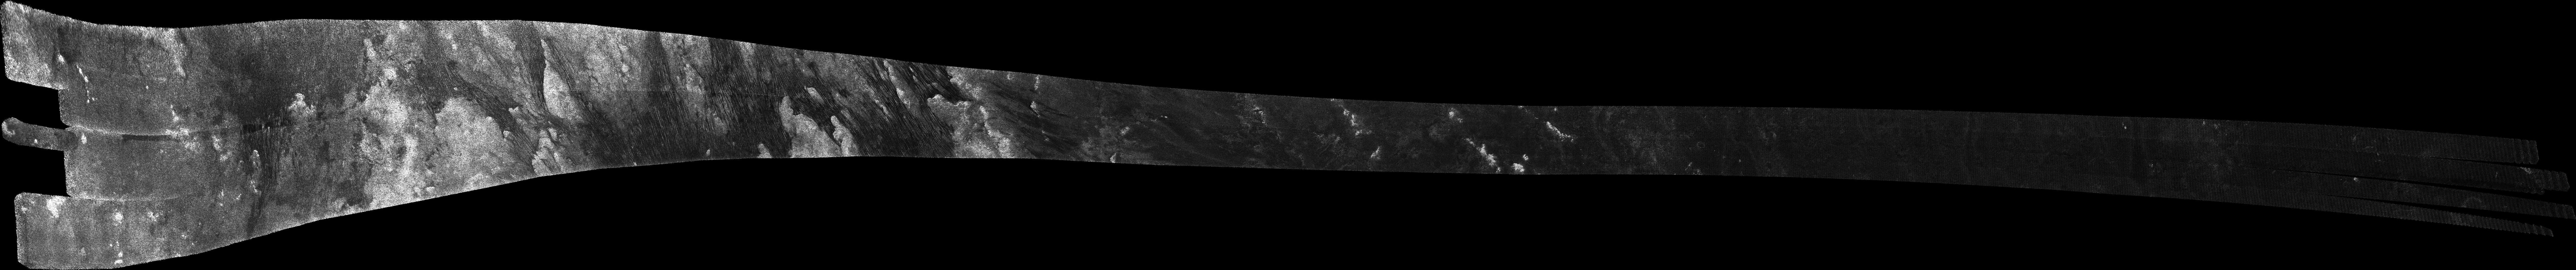

Titan Radar Swath (T-21 Flyby – Dec. 12, 2006)

This image was obtained by NASA’s Cassini radar instrument during a flyby on Dec. 12, 2006. North Polar Pass (Northern Lakes Region, Aaru).

The radar antenna was pointing toward Titan at an altitude of 1,000 kilometers (621 miles) during the closest approach.

The image has been processed with a resolution of 128 pixels/deg.

The Cassini-Huygens mission is a cooperative project of NASA, the European Space Agency and the Italian Space Agency. The Jet Propulsion Laboratory, a division of the California Institute of Technology in Pasadena, manages the mission for NASA’s Science Mission Directorate. The Cassini orbiter was designed, developed and assembled at JPL. The radar instrument was built by JPL and the Italian Space Agency, working with team members from the United States and several European countries.

Credit: NASA/JPL-Caltech/ASI